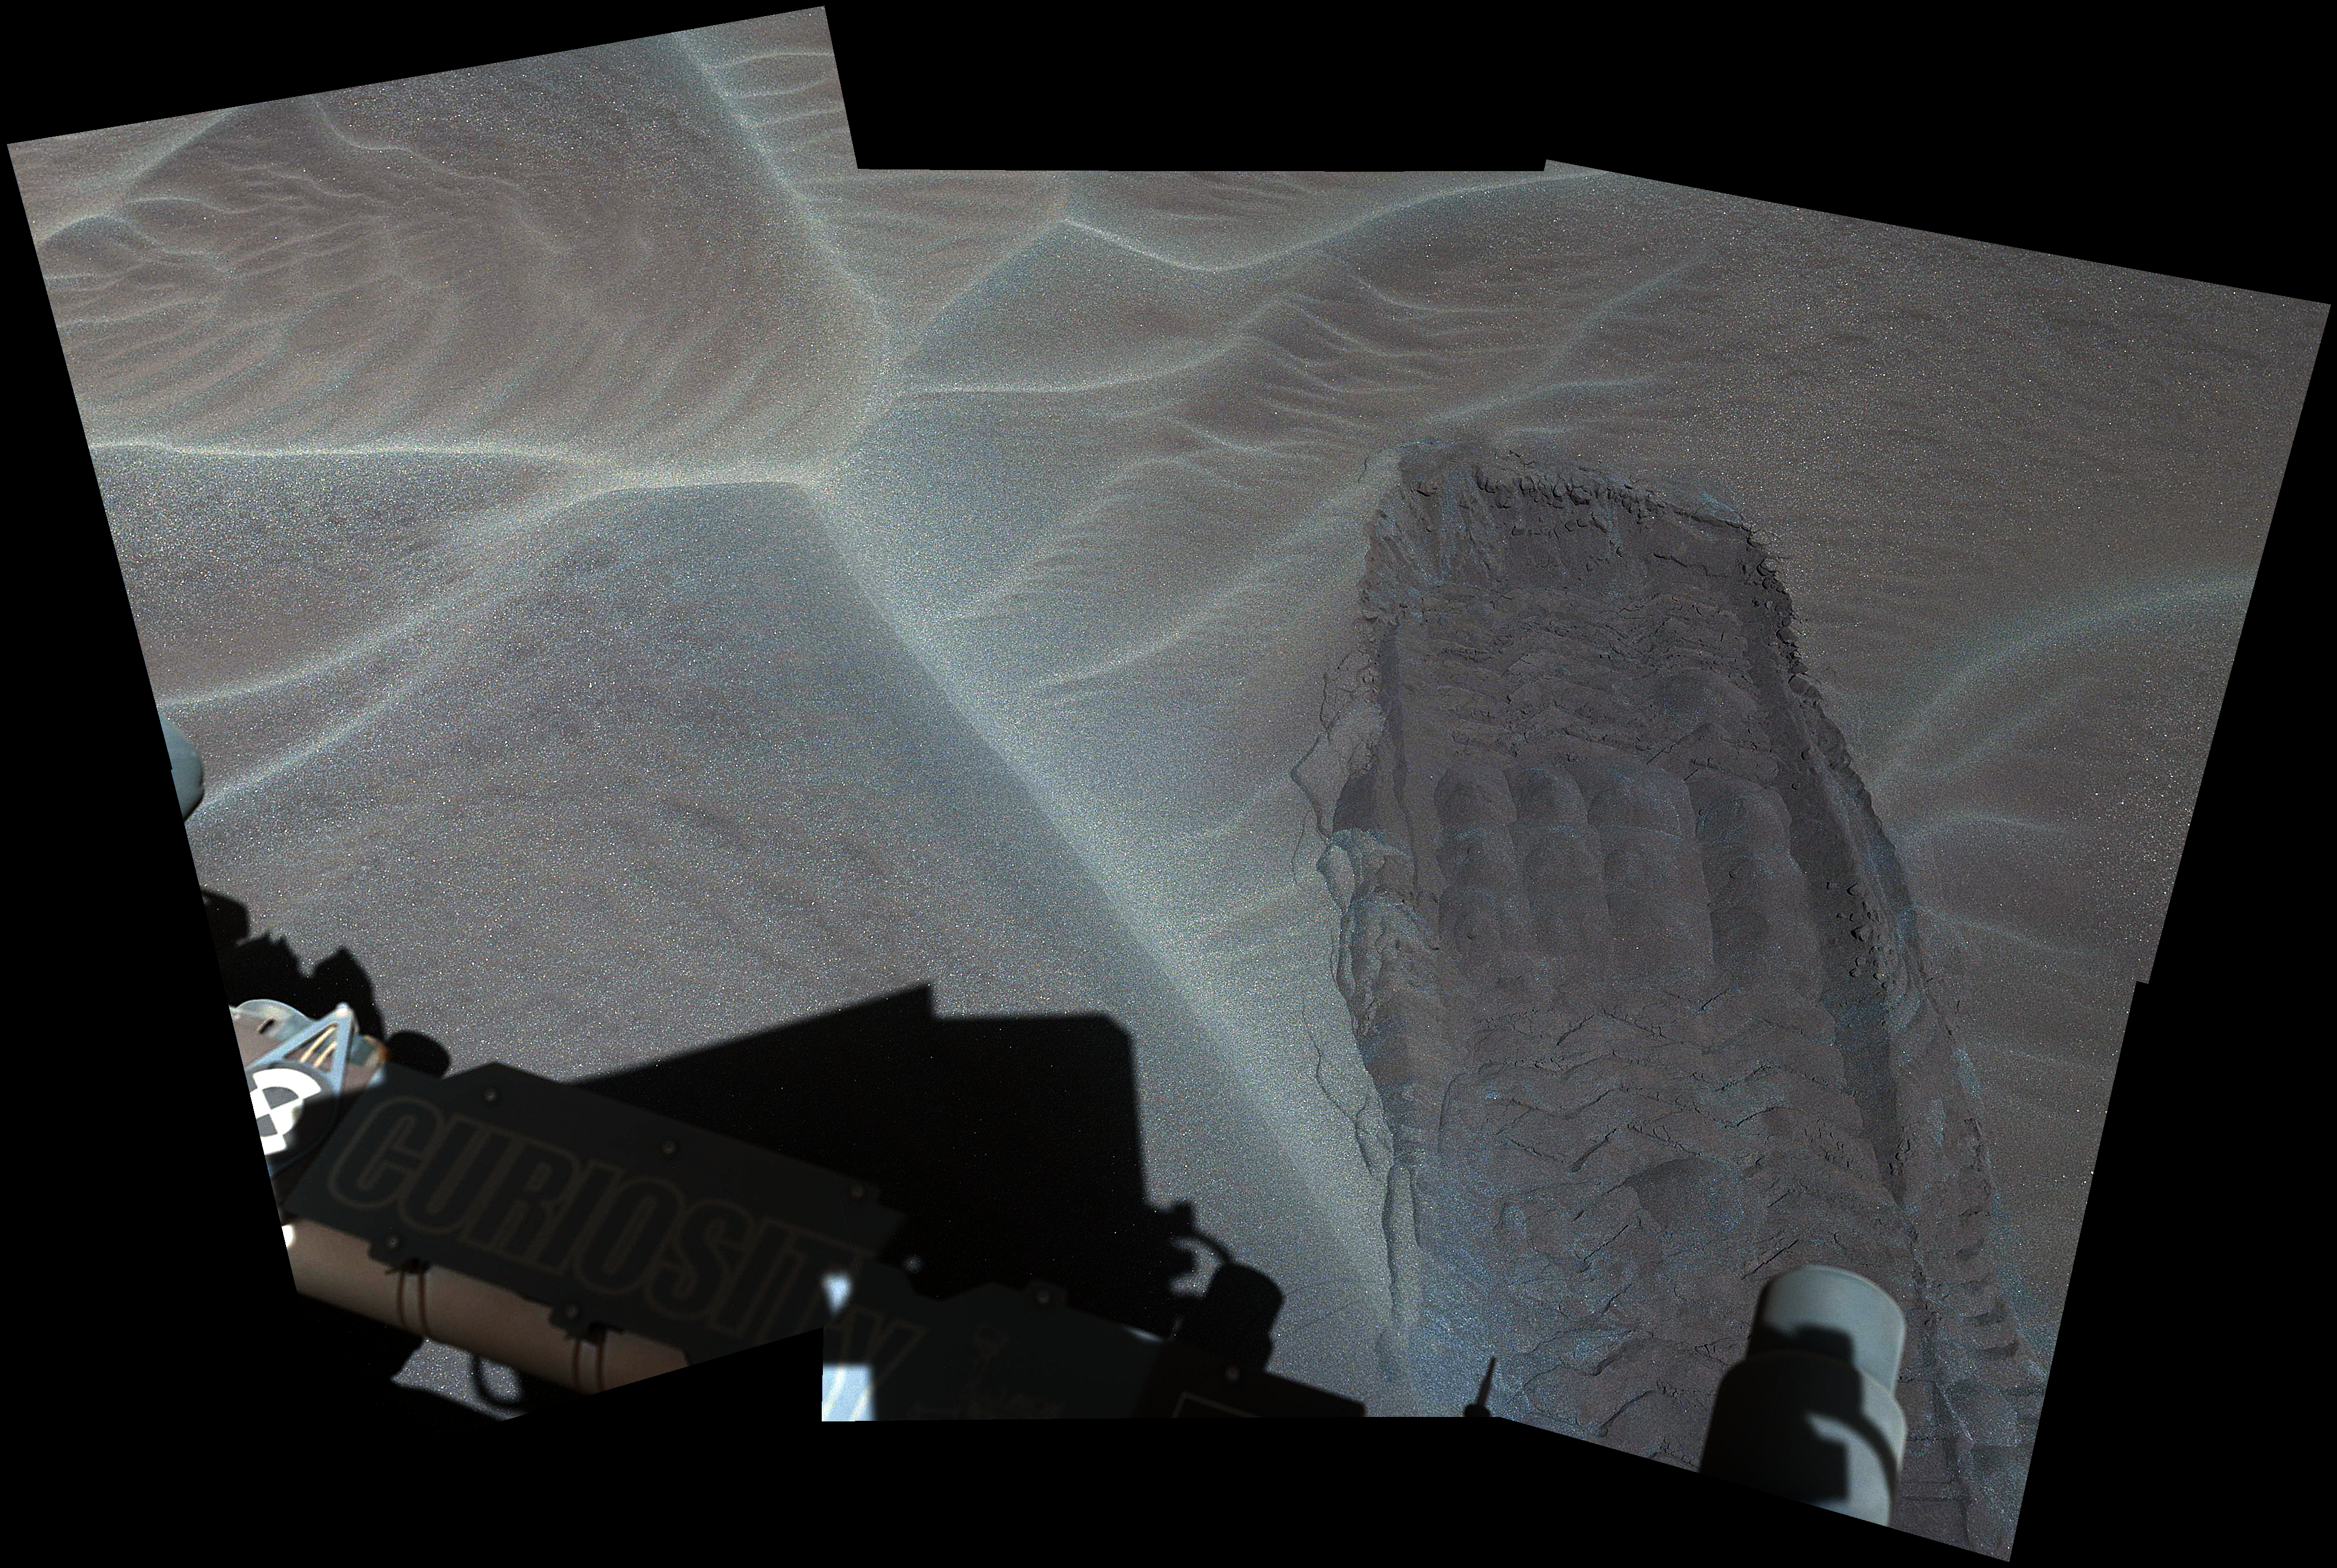

Rover Track in Sand Sheet Near Martian Sand Dune

Annotated Version

Download the full resolution annotated TIFF file

The rippled surface of the first Martian sand dune ever studied up close fills this view of “High Dune” from the Mast Camera (Mastcam) on NASA’s Curiosity rover. This site is part of the “Bagnold Dunes” field along the northwestern flank of Mount Sharp. The dunes are active, migrating up to about one yard or meter per year.

The component images of this mosaic view were taken on Nov. 27, 2015, during the 1,176th Martian day, or sol, of Curiosity’s work on Mars.

The scene is presented with a color adjustment that approximates white balancing, to resemble how the sand would appear under daytime lighting conditions on Earth. The annotated version includes superimposed scale bars of 30 centimeters (1 foot) in the foreground and 100 centimeters (3.3 feet) in the middle distance.

Malin Space Science Systems, San Diego, built and operates Curiosity’s Mastcam. NASA’s Jet Propulsion Laboratory, a division of the California Institute of Technology, Pasadena, built the rover and manages the project for NASA’s Science Mission Directorate, Washington.

Credit: NASA/JPL-Caltech/MSSS